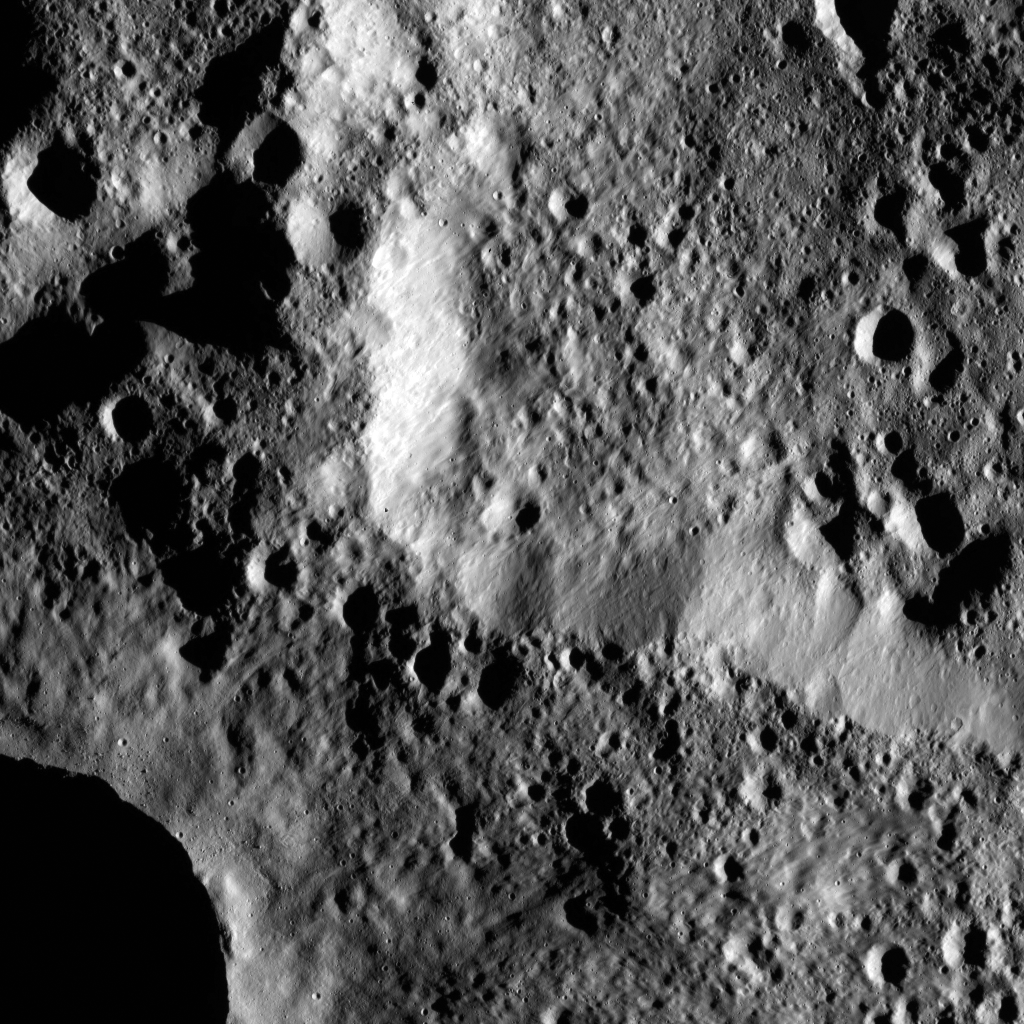

Dawn LAMO Image 78

The rim of Hamori Crater on Ceres is seen in the upper right portion of this image, which was taken by NASA’s Dawn spacecraft. Hamori is located in the southern hemisphere of Ceres and measures 37 miles (60 kilometers) wide. Researchers named Hamori for a Japanese god said to protect the leaves of trees.

Dawn took this image on February 7, 2016, in its low-altitude mapping orbit, at a distance of about 240 miles (385 kilometers) above the surface. The image resolution is 120 feet (35 meters) per pixel.

Dawn’s mission is managed by JPL for NASA’s Science Mission Directorate in Washington. Dawn is a project of the directorate’s Discovery Program, managed by NASA’s Marshall Space Flight Center in Huntsville, Alabama. UCLA is responsible for overall Dawn mission science. Orbital ATK, Inc., in Dulles, Virginia, designed and built the spacecraft. The German Aerospace Center, the Max Planck Institute for Solar System Research, the Italian Space Agency and the Italian National Astrophysical Institute are international partners on the mission team.

Credit: NASA/JPL-Caltech/UCLA/MPS/DLR/IDA